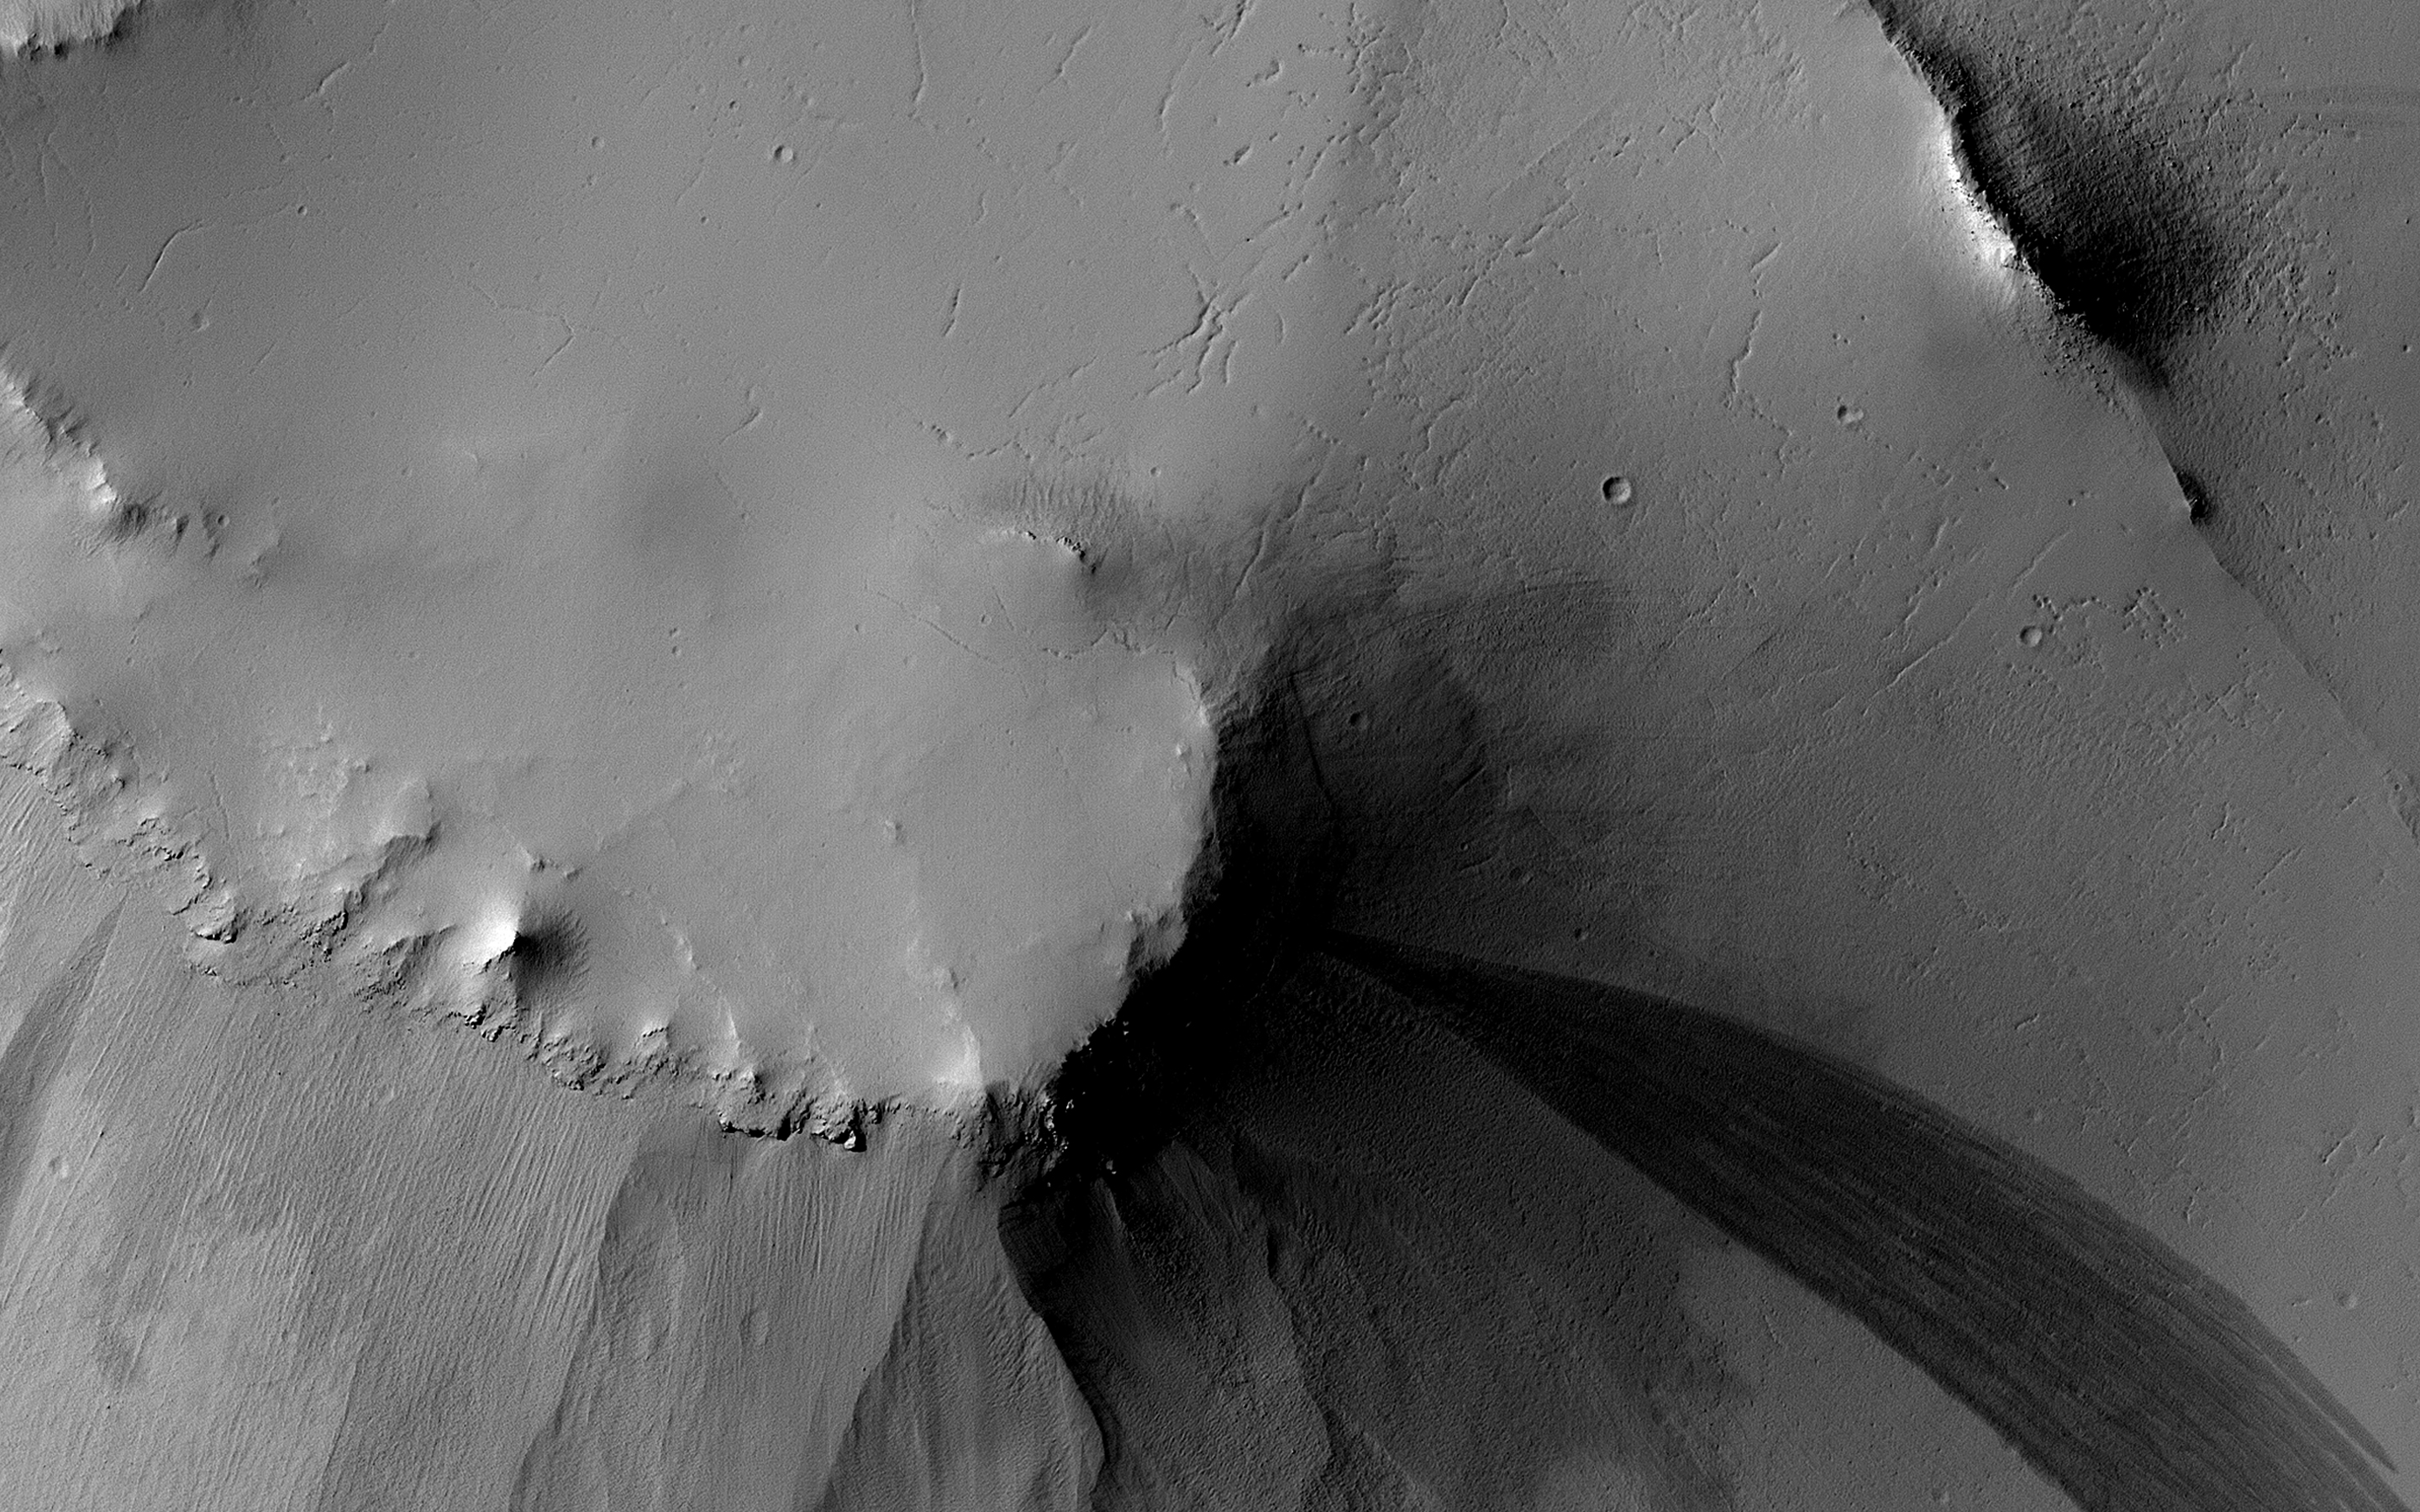

Both Ancient and Modern

This image of the floor of an old impact crater in Arabia Terra shows evidence of multiple different geological processes, both ancient and modern.

The linear ridges and scarps formed eons ago, perhaps as fractures filled with lava or some other dark material that is more resistant to erosion than the surrounding materials in the crater floor. Boulders up to 3 meters in diameter are strewn downslope on both sides of the dark ridge near the center of the picture.

The nearby knob is the source of several long dark slope streaks. These dark streaks are probably caused by dust avalanches that remove bright dust and reveal the darker subsurface below. These streaks likely formed within the last few years, based on HiRISE observations of slope streaks elsewhere on Mars.

The map is projected here at a scale of 50 centimeters (19.7 inches) per pixel. (The original image scale is 56.8 centimeters [22.4 inches] per pixel [with 2 x 2 binning]; objects on the order of 170 centimeters [66.9 inches] across are resolved.) North is up.

The University of Arizona, in Tucson, operates HiRISE, which was built by Ball Aerospace & Technologies Corp., in Boulder, Colorado. NASA’s Jet Propulsion Laboratory, a division of Caltech in Pasadena, California, manages the Mars Reconnaissance Orbiter Project for NASA’s Science Mission Directorate, Washington.

Credit: NASA/JPL-Caltech/University of Arizona